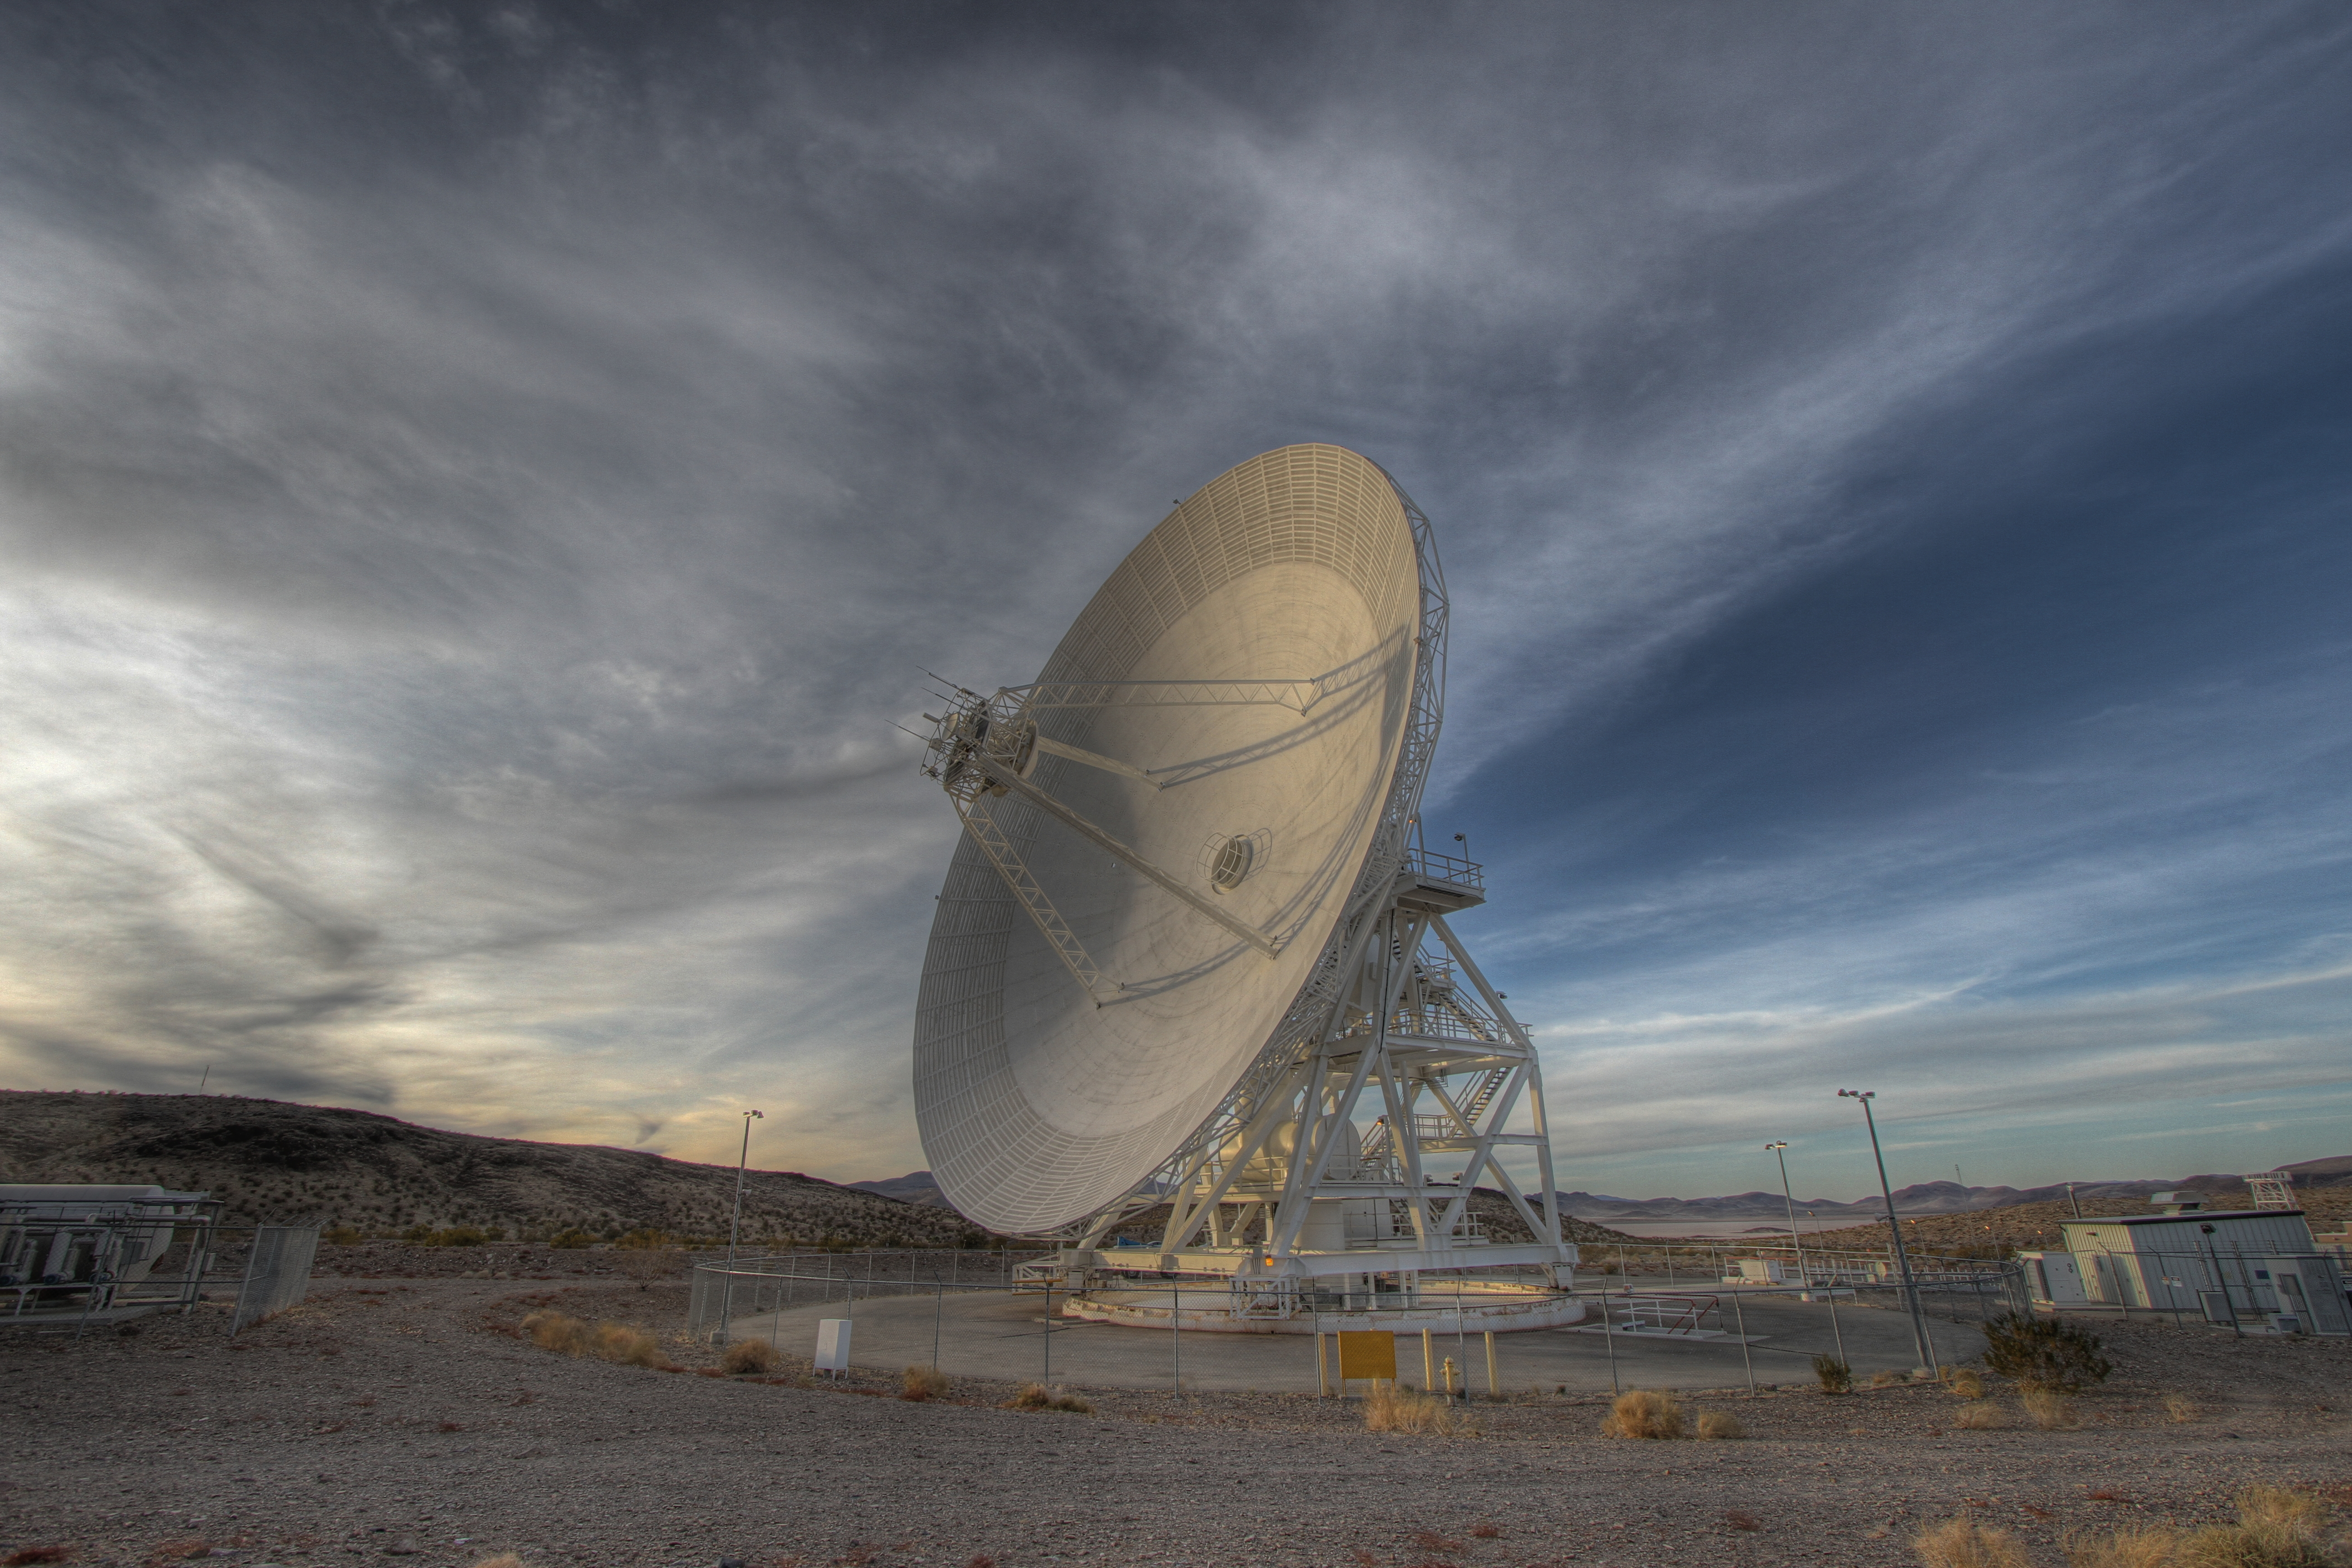

Goldstone 34-meter Beam Waveguide

Goldstone’s 111.5-foot (34-meter) Beam Waveguide tracks a spacecraft as it comes into view. This photograph was taken on Jan. 11, 2012.

The Goldstone Deep Space Communications Complex, located in the Mojave Desert in California, is one of three complexes that comprise NASA’s Deep Space Network (DSN). The DSN provides radio communications for all of NASA’s interplanetary spacecraft and is also utilized for radio astronomy and radar observations of the solar system and the universe.

JPL, a division of the California Institute of Technology in Pasadena, manages the Deep Space Network for NASA.

Credit: NASA/JPL-Caltech